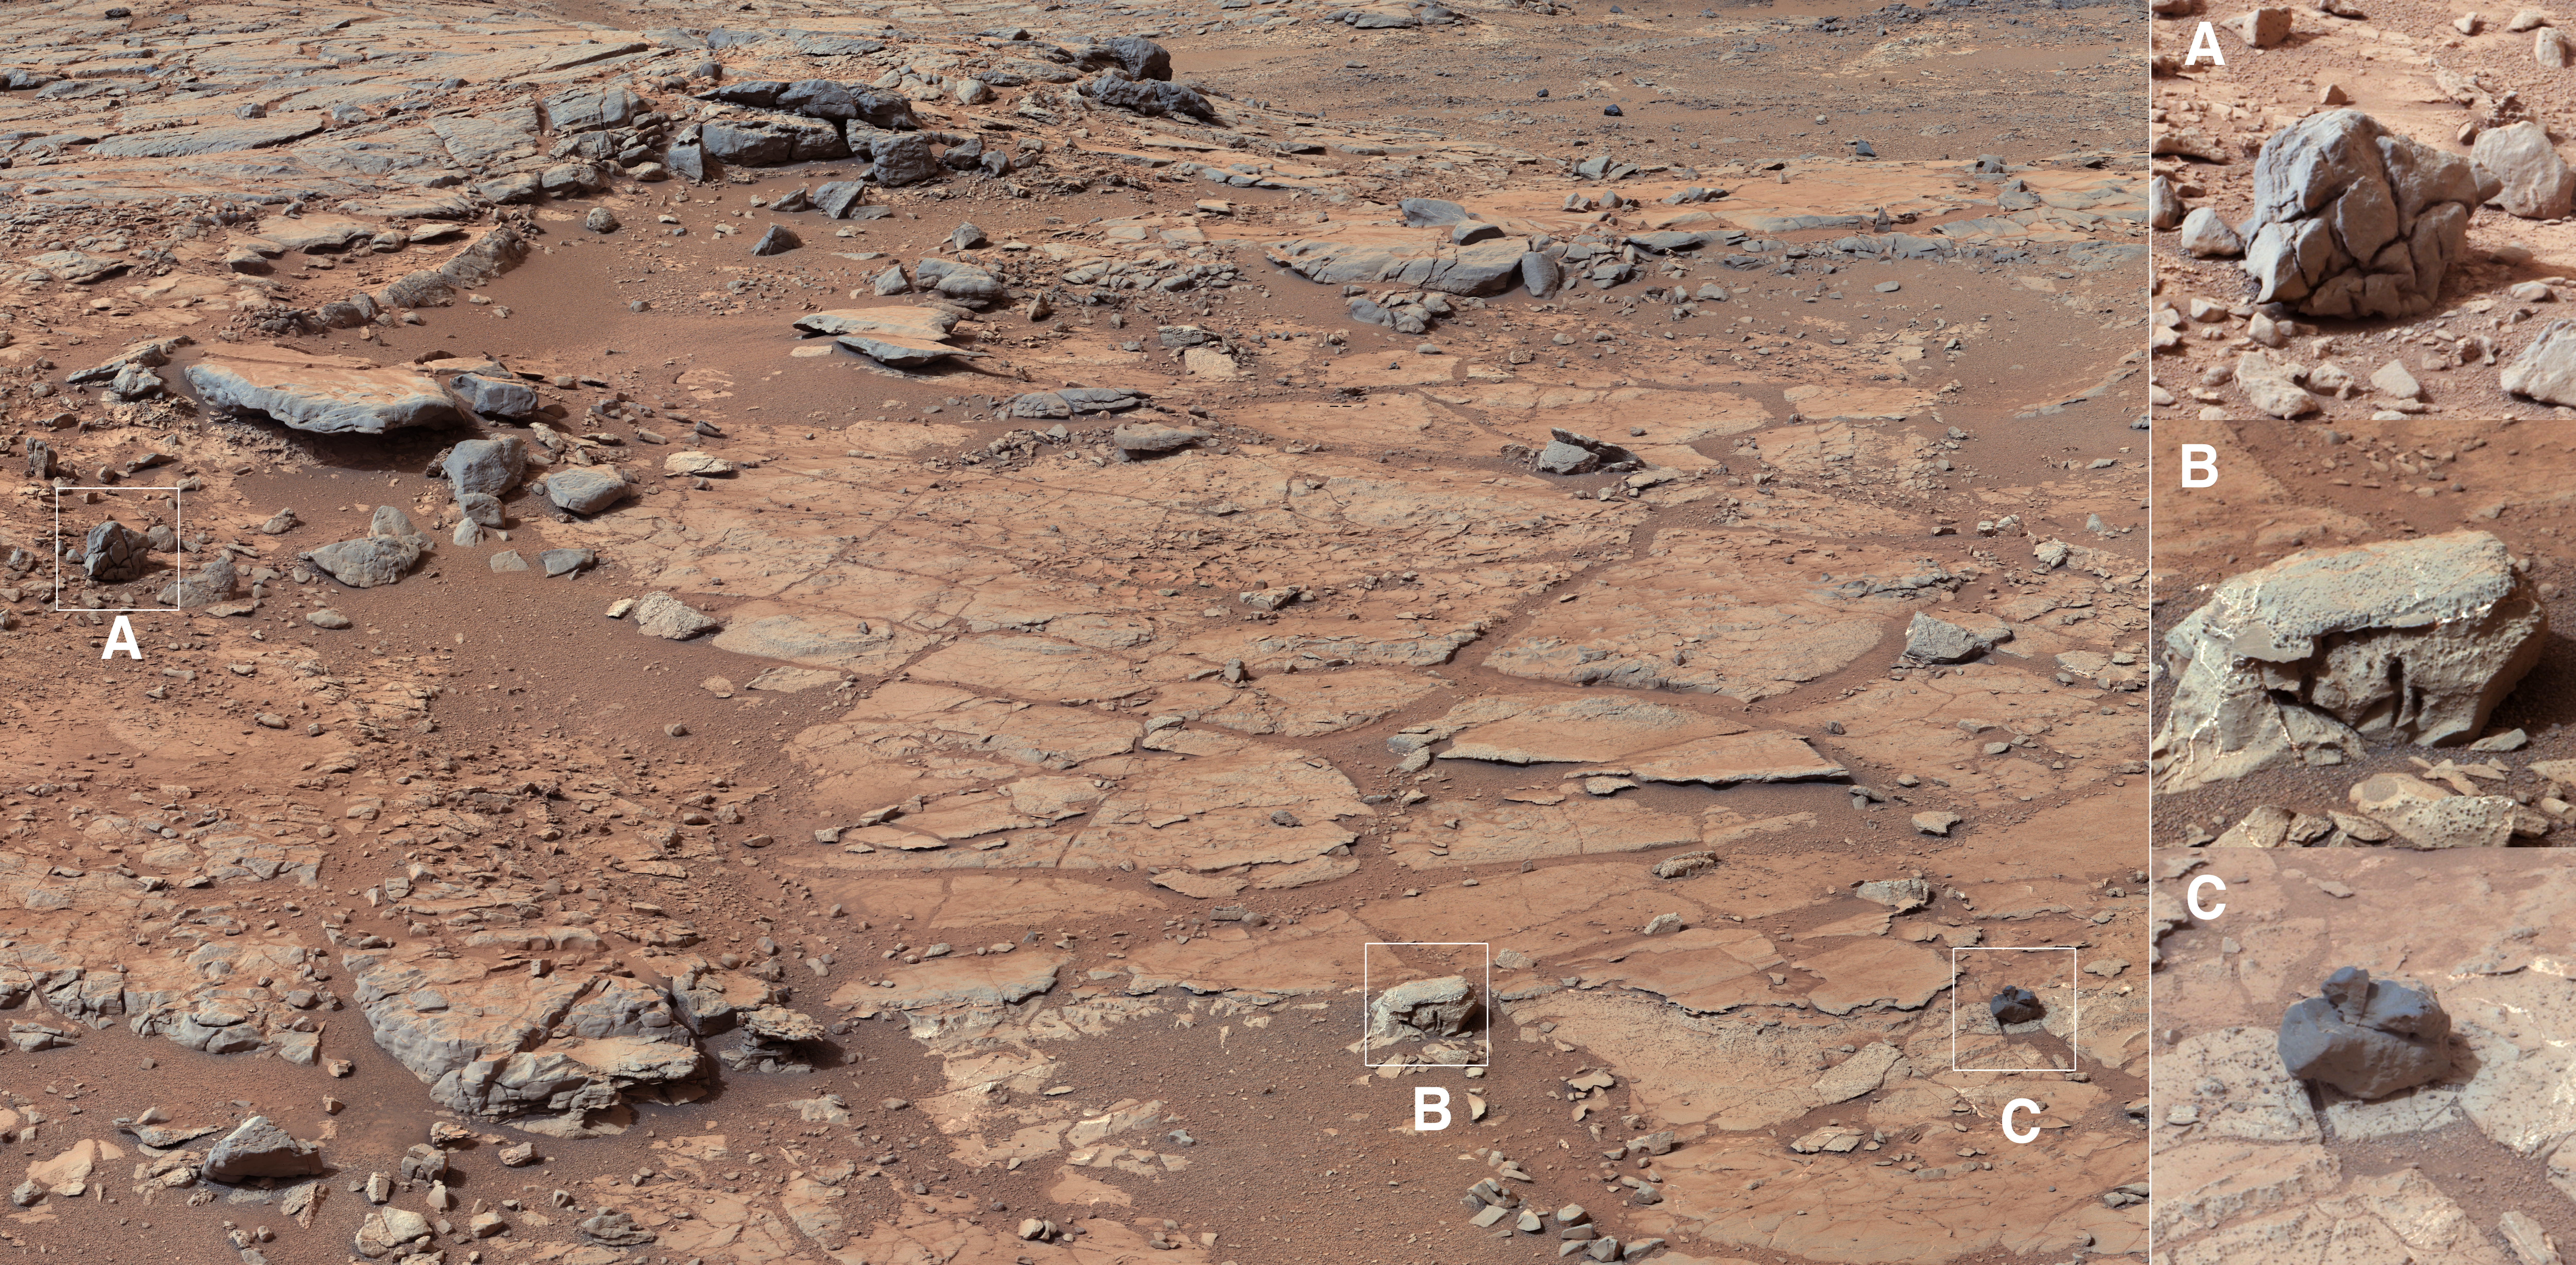

Diversity in Vicinity of Curiosity’s First Drilling Target

Annotated Image

The right Mast Camera (Mastcam) of NASA’s Curiosity Mars rover provided this contextual view of the vicinity of the location called “John Klein,” selected as Curiosity’s first drilling site. The distance from the camera to John Klein was about 16 feet (5 meters). The scale bar is 150 centimeters (59 inches) long.

This mosaic was assembled from images acquired on Sol (or Martian day) 138 between 8:30 and 9:25 in the morning, local Mars solar time (on Dec. 25, 2012). It illustrates the diversity of rock types from which the rover team could choose to sample. The enlargements of rocks seen on the right, and denoted by letters and boxes within the left image, represent this diversity. Each box is about 9 inches (22 centimeters) square.

Enlargement A shows a “bread-crusted” rock, whose surface is fractured in a polygonal pattern. This generally reflects a differential change in volume of a rock, with the outer part expanded relative to the interior. Enlargement B is representative of the material that will be sampled at the John Klein site, showing both light-toned veins and dark spots that show the relief of concretions. Enlargement C shows an exotic black rock that is similar in shape to more distant, dark rocks found higher in the local stratigraphy. That rock was probably emplaced here as part of material ejected by a crater-excavating impact.

The image has been white-balanced to show what the rocks would look like if they were on Earth.

Credit: NASA/JPL-Caltech/MSSS